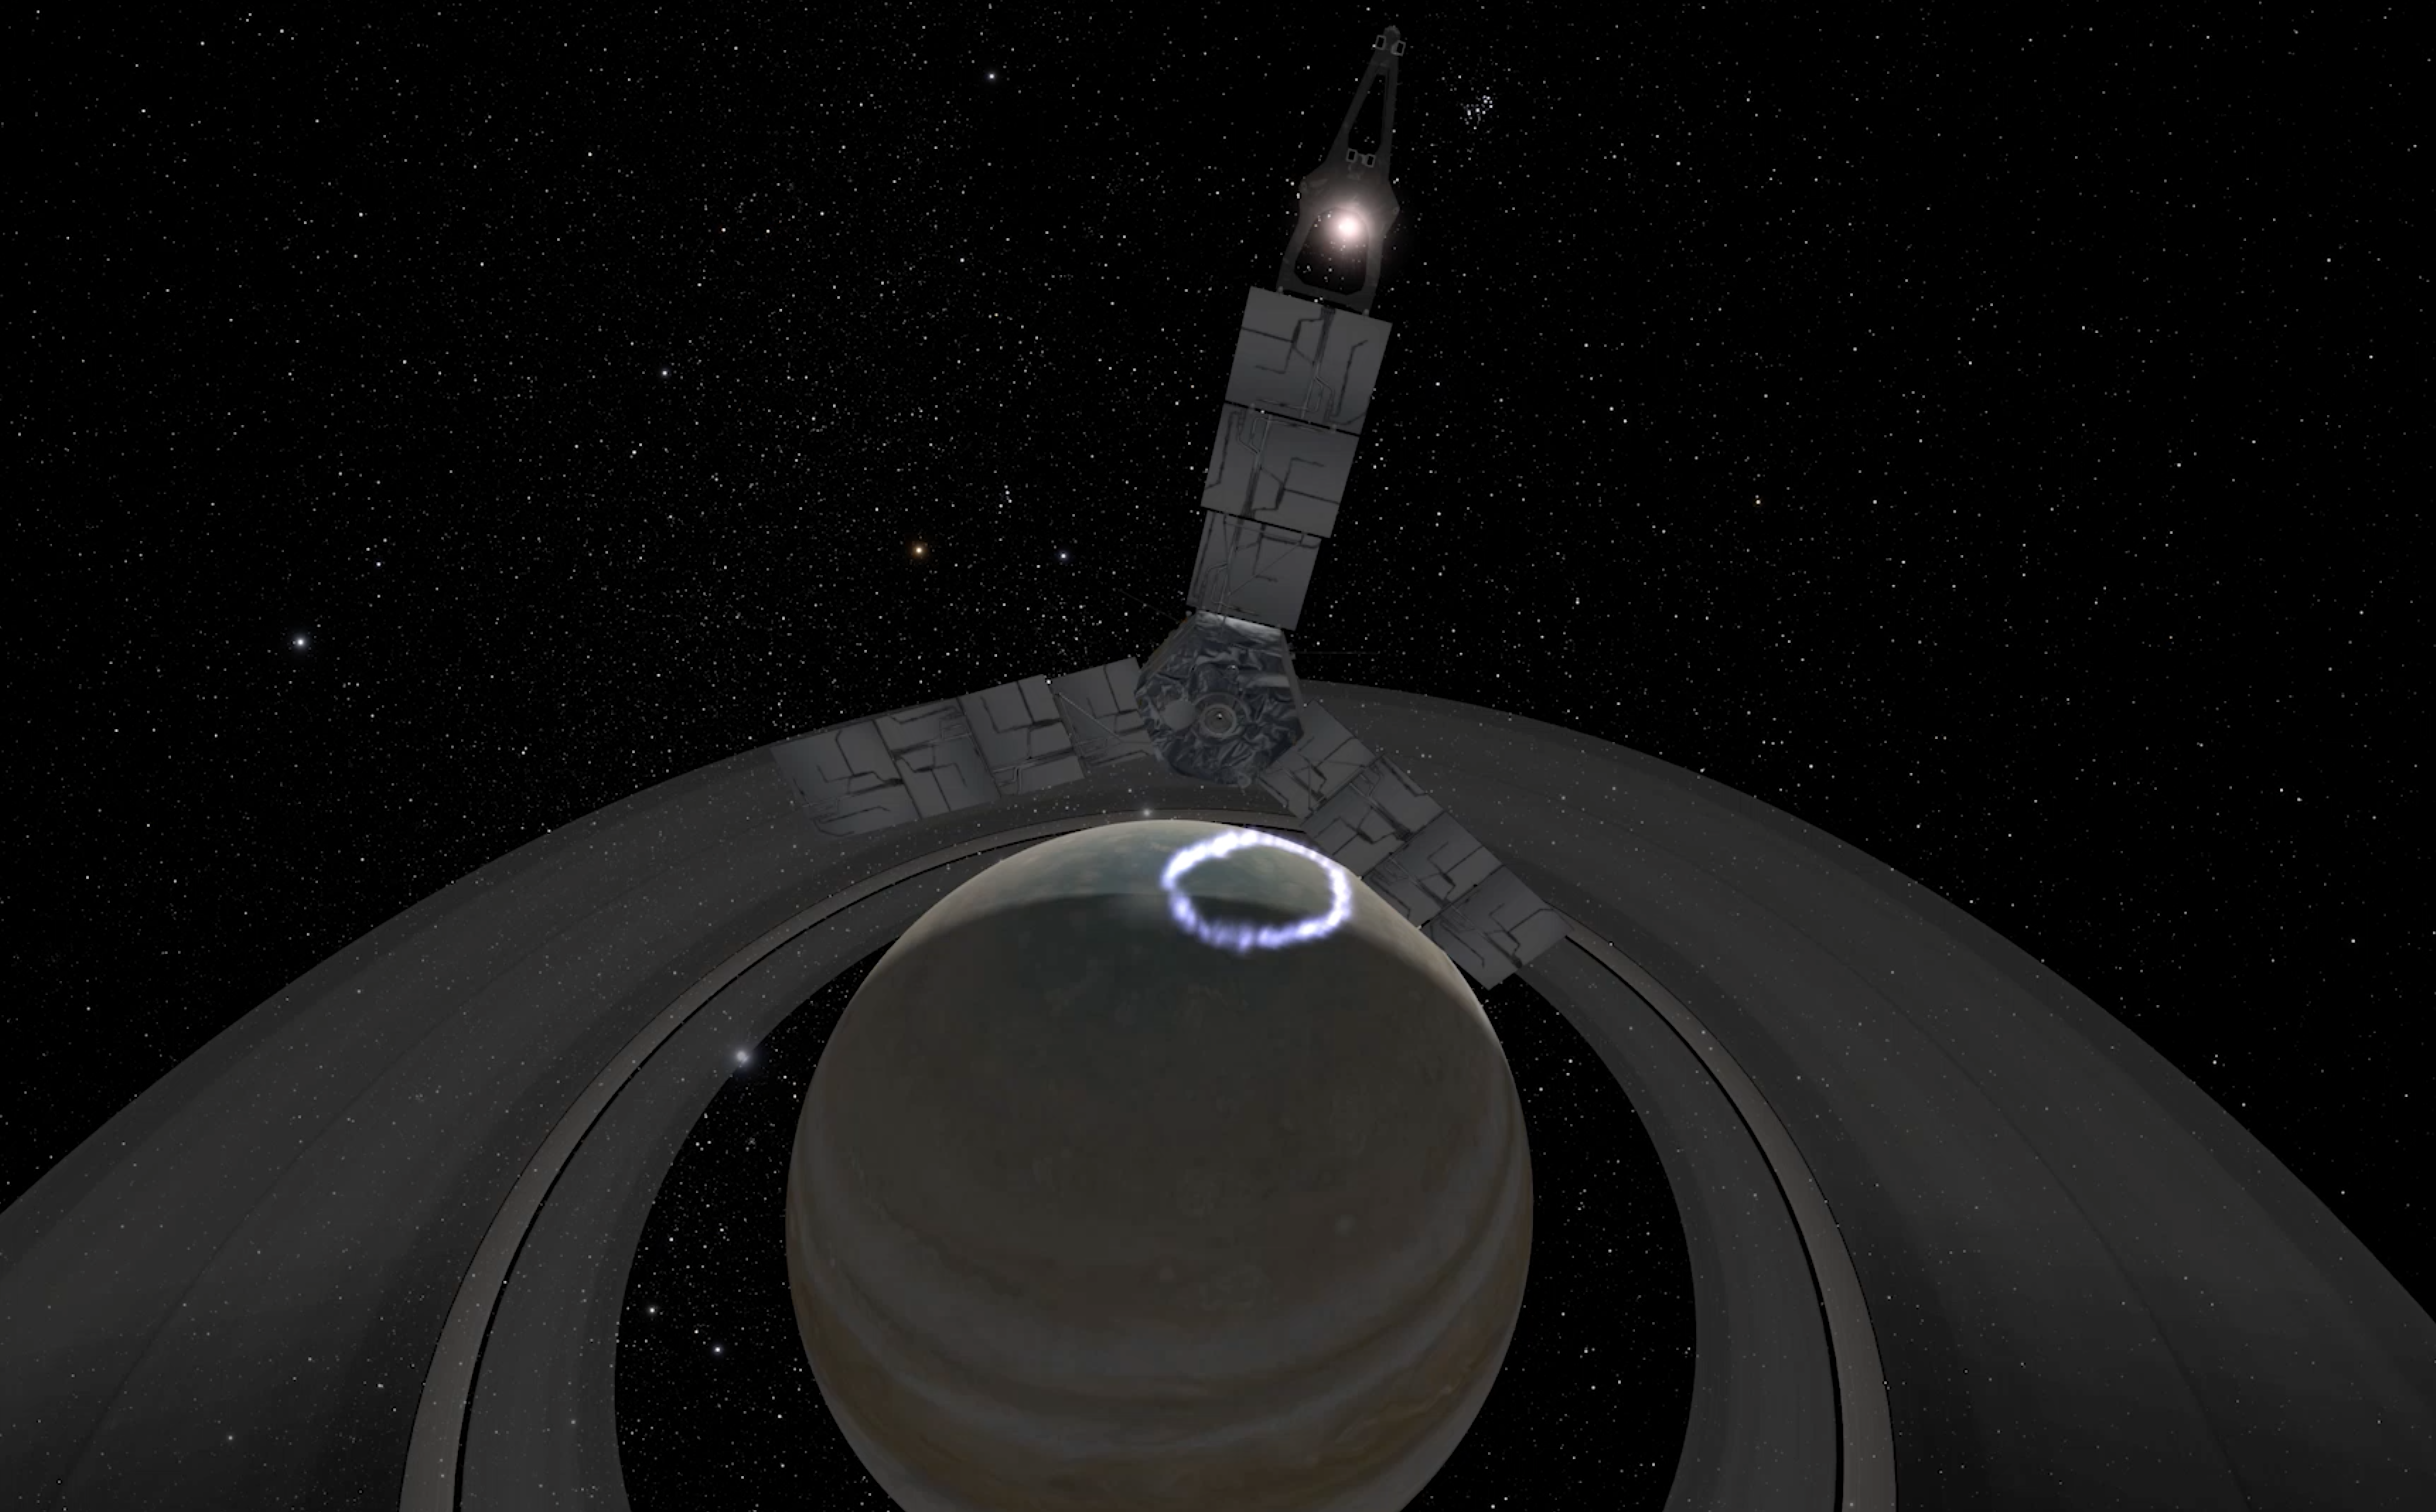

Juno’s Perijove 17 (Artist’s Concept)

Juno’s 53-day orbit has presented the opportunity to observe Jupiter’s dark side. This animation is an artist’s rendition of Juno’s inbound — over Jupiter’s north pole — approach to Perijove 17 (which occurred on Dec. 21, 2018). During the flyby the SRU obtained the closest view of Jupiter’s aurora with a visible light imager to date.

JunoCam’s raw images are available at www.missionjuno.swri.edu/junocam for the public to peruse and process into image products.

More information about Juno is online at http://www.nasa.gov/juno and http://missionjuno.swri.edu.

NASA’s Jet Propulsion Laboratory manages the Juno mission for the principal investigator, Scott Bolton, of Southwest Research Institute in San Antonio. Juno is part of NASA’s New Frontiers Program, which is managed at NASA’s Marshall Space Flight Center in Huntsville, Alabama, for NASA’s Science Mission Directorate. Lockheed Martin Space Systems, Denver, built the spacecraft. Caltech in Pasadena, California, manages JPL for NASA.

Credit: NASA/JPL-Caltech/SwRI